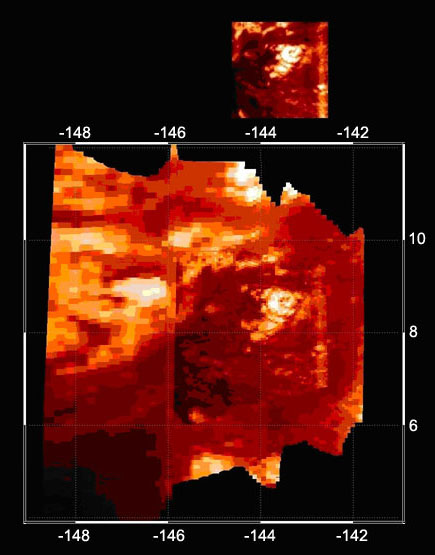

Infrared Image of Titan Volcano

This high-resolution infrared image was taken during the Cassini spacecraft’s closest approach to Titan on Oct. 26, 2004. These images were obtained by Cassini’s visual and infrared mapping spectrometer instrument and show a bright, circular feature (8.5 degrees latitude, minus 143.5 degrees longitude) with two elongated wings extending westwards. Scientists think this feature might be a volcano.

The resolution in the image varies from 2.6 kilometers (1.6 miles) per pixel to 1.8 kilometers (1.1 miles) per pixel.

The Cassini-Huygens mission is a cooperative project of NASA, the European Space Agency and the Italian Space Agency. The Jet Propulsion Laboratory, a division of the California Institute of Technology in Pasadena, manages the mission for NASA’s Science Mission Directorate, Washington, D.C. The Cassini orbiter and its two onboard cameras were designed, developed and assembled at JPL. The visual and infrared mapping spectrometer team is based at the University of Arizona.

Credit: NASA/JPL/University of Arizona / LPL